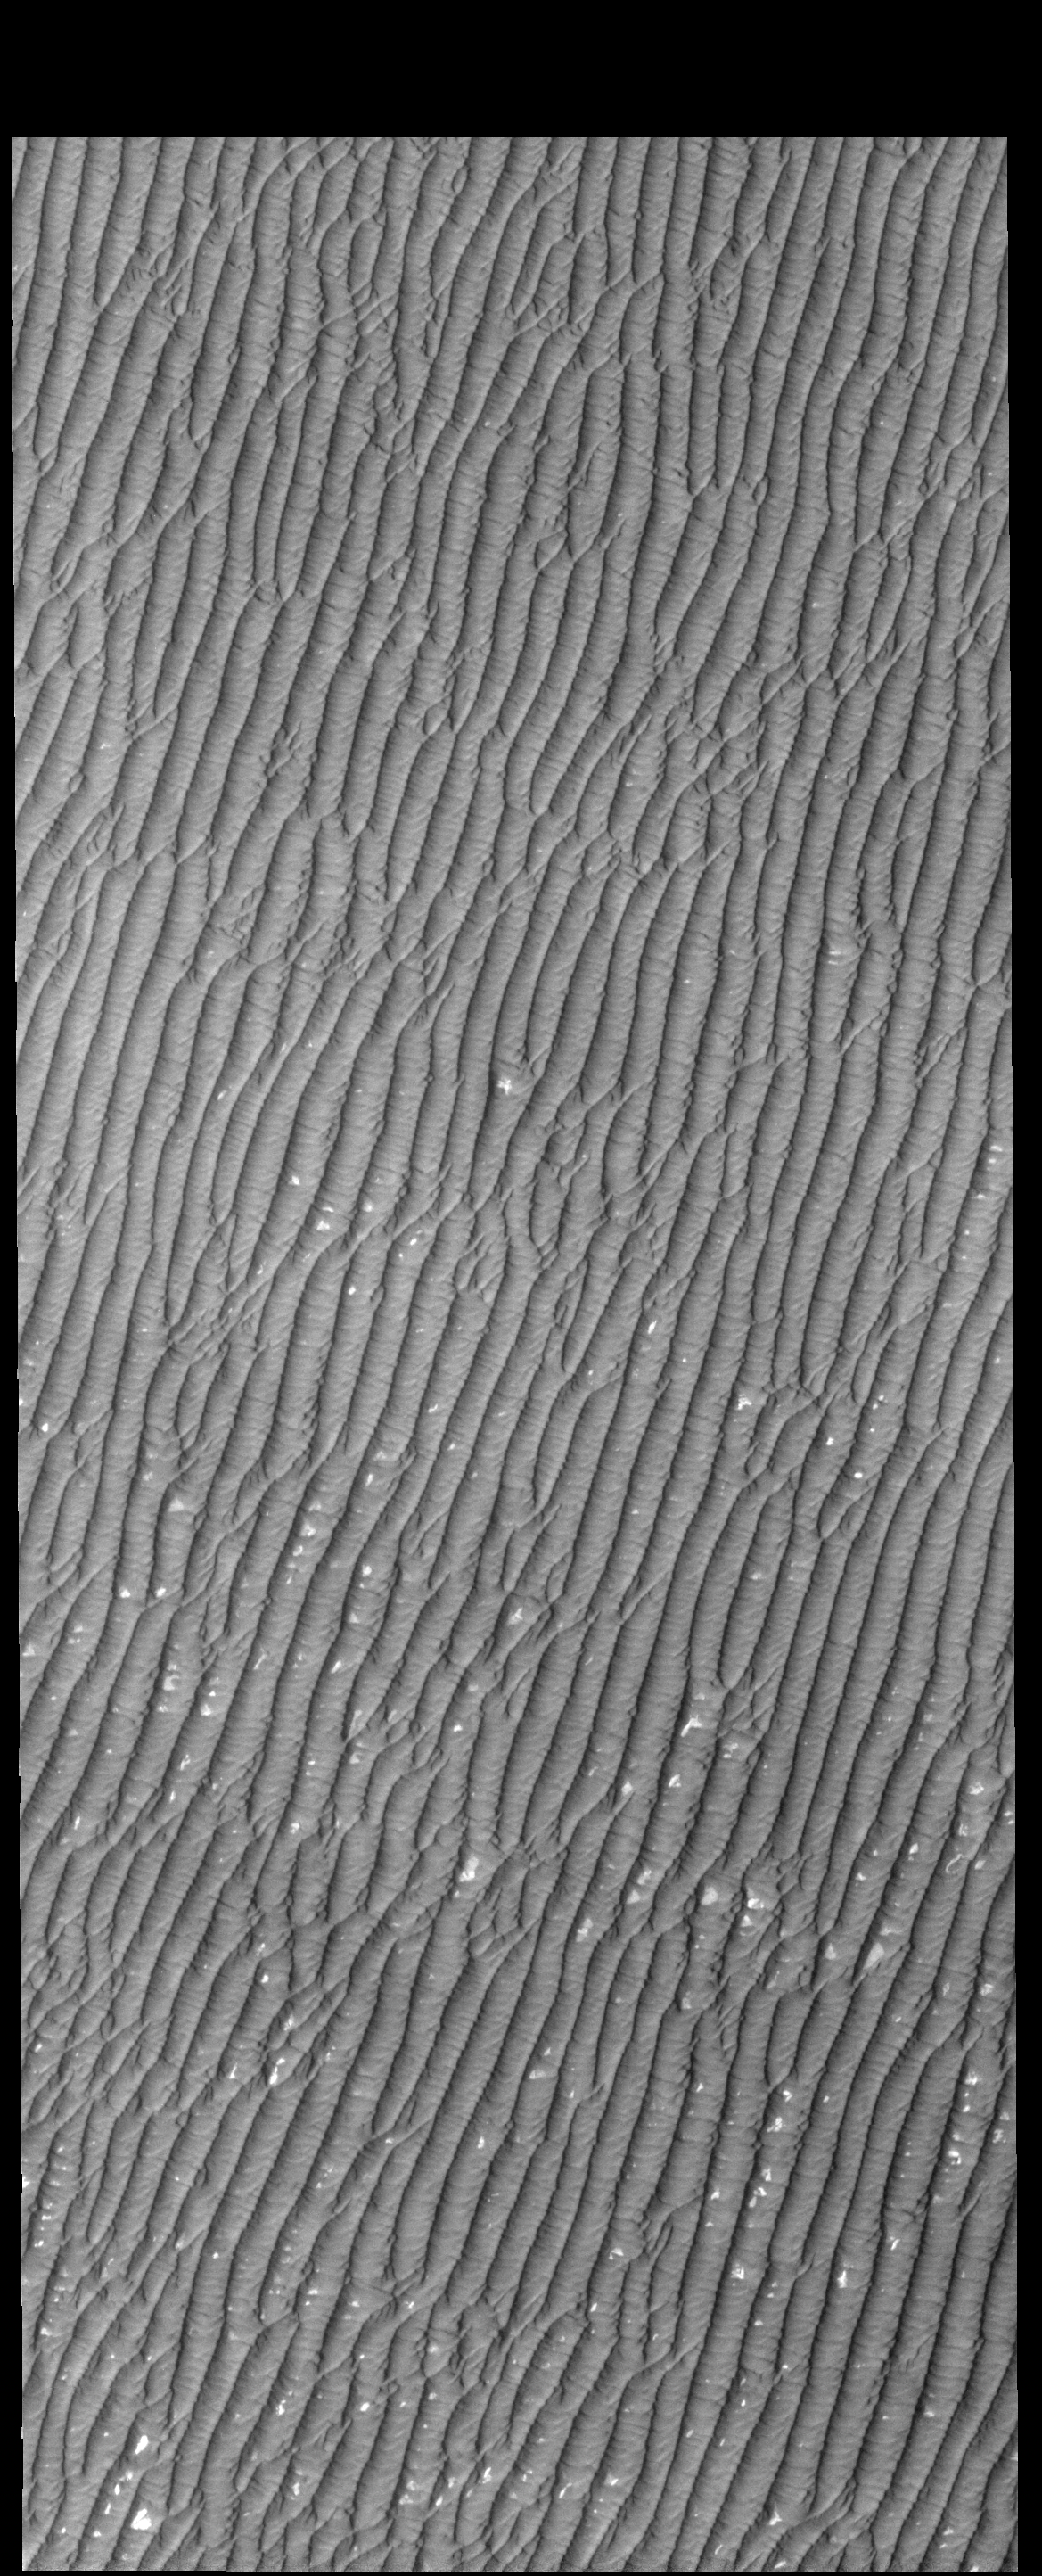

Olympia Undae

Today’s VIS image is part of Olympia Undae. Compare this to previous images and notice how uniform the dunes are in this region.

Credit: NASA/JPL-Caltech/ASU